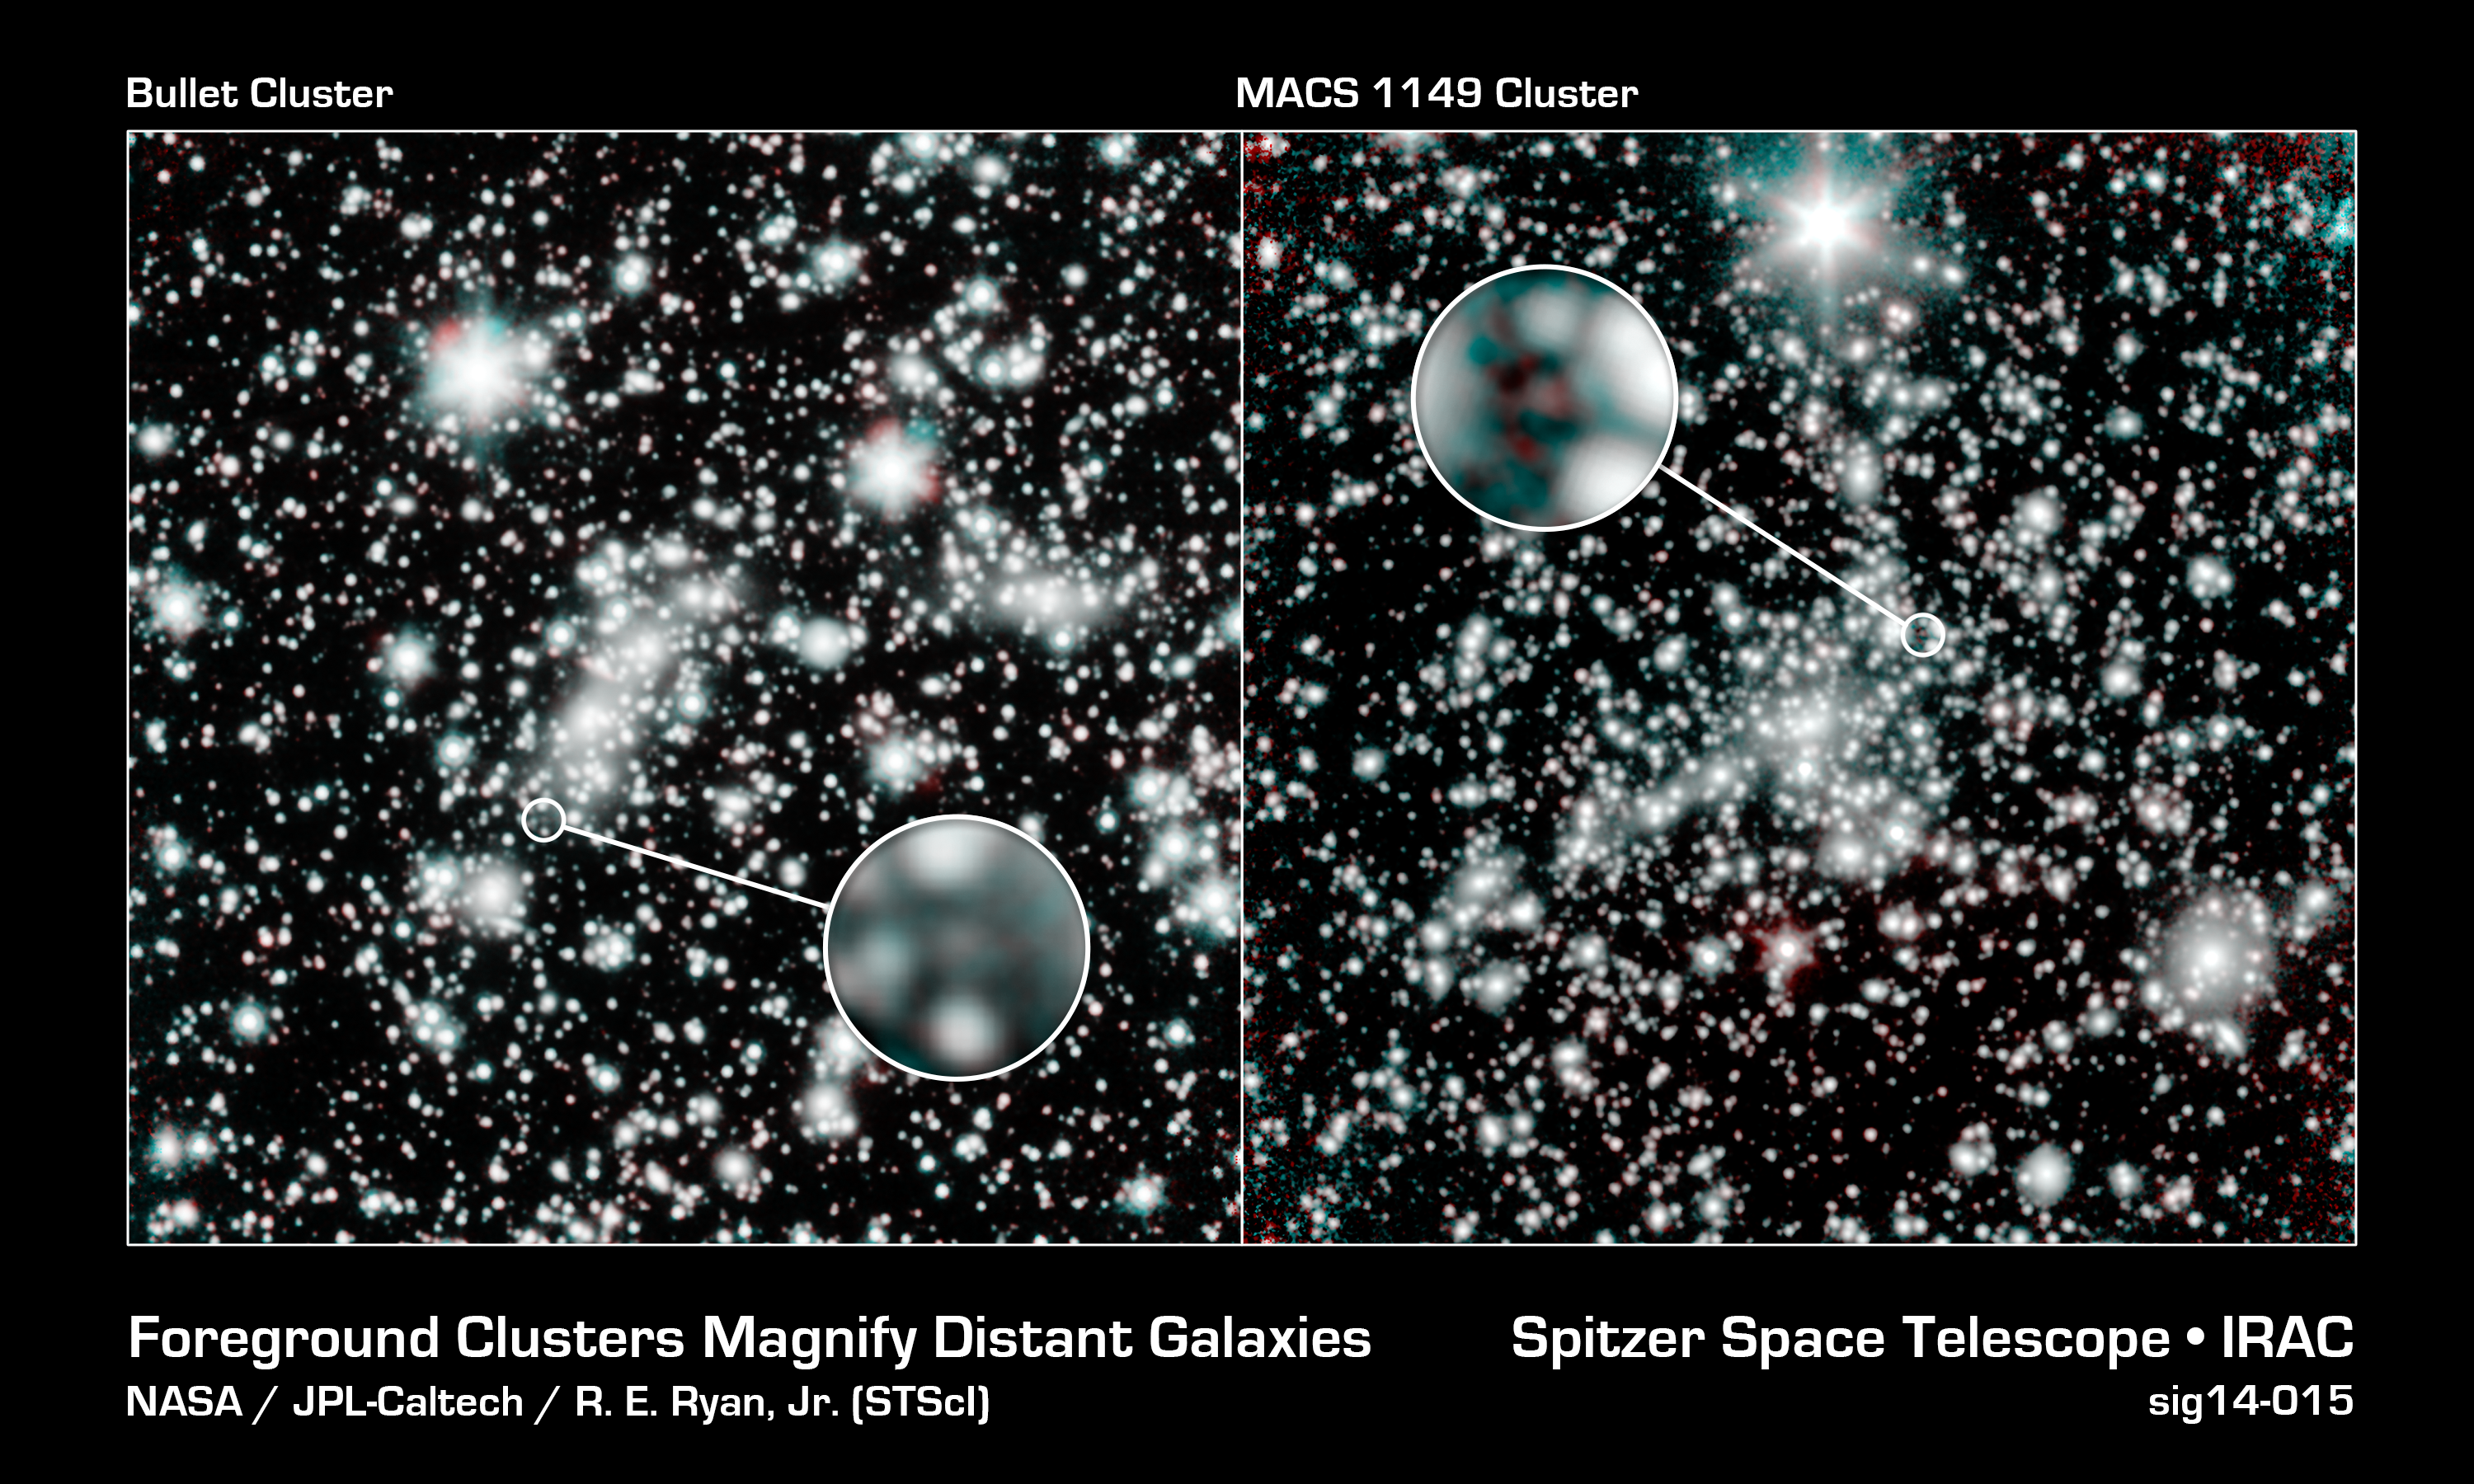

Foreground Clusters Magnify Distant Galaxies

NASA's Spitzer Space Telescope has teamed up with the Hubble Space Telescope to conduct the Spitzer UltRaFaint Survey, or SURFS UP. The joint project is catching sight of a "wave" of galaxies that emerged in the early universe. Starlight from these primordial galaxies is reckoned to have cleared a fog of hydrogen gas that shrouded the cosmos during a mysterious period known as the Dark Ages.

SURFS UP will image 10 massive, foreground galaxy clusters, whose strong gravity magnifies the light of background objects. This so-called cosmic lensing causes objects such as the distant, dim, young galaxies that SURFS UP is investigating, to appear more than 10 times brighter than they normally would, allowing the team to study the stars within them.

This image exhibits the magnifying effects of two of the galaxy clusters, the Bullet Cluster and MACS 1149. The zoom-in circles show ultra-distant galaxies that SURFS UP has revealed. The overall reddish hue of starlight visible to Spitzer in these distant galaxy indicates that the stars in these young galaxies are already mature. The findings therefore push back the time when the first stars and galaxies arose and began illuminating the Dark Ages.

The Spitzer observations, in infrared, reveal key characteristics, such as mass and ages, about older populations of stars in the far-off galaxies. Besides finding the galaxies in the first place, Hubble's observations, in visible light, speak to the formation rate of young stars. Taken together, the data paint a richly detailed portrait of galactic evolution and its effect on the wider cosmos.

These Spitzer observations at wavelengths of 3.5 and 4.6 microns are shown in blue and red, respectively. They were obtained during Spitzer's warm mission phase, following the depletion of its liquid coolant in 2009.

Credit: Courtesy NASA/JPL-Caltech